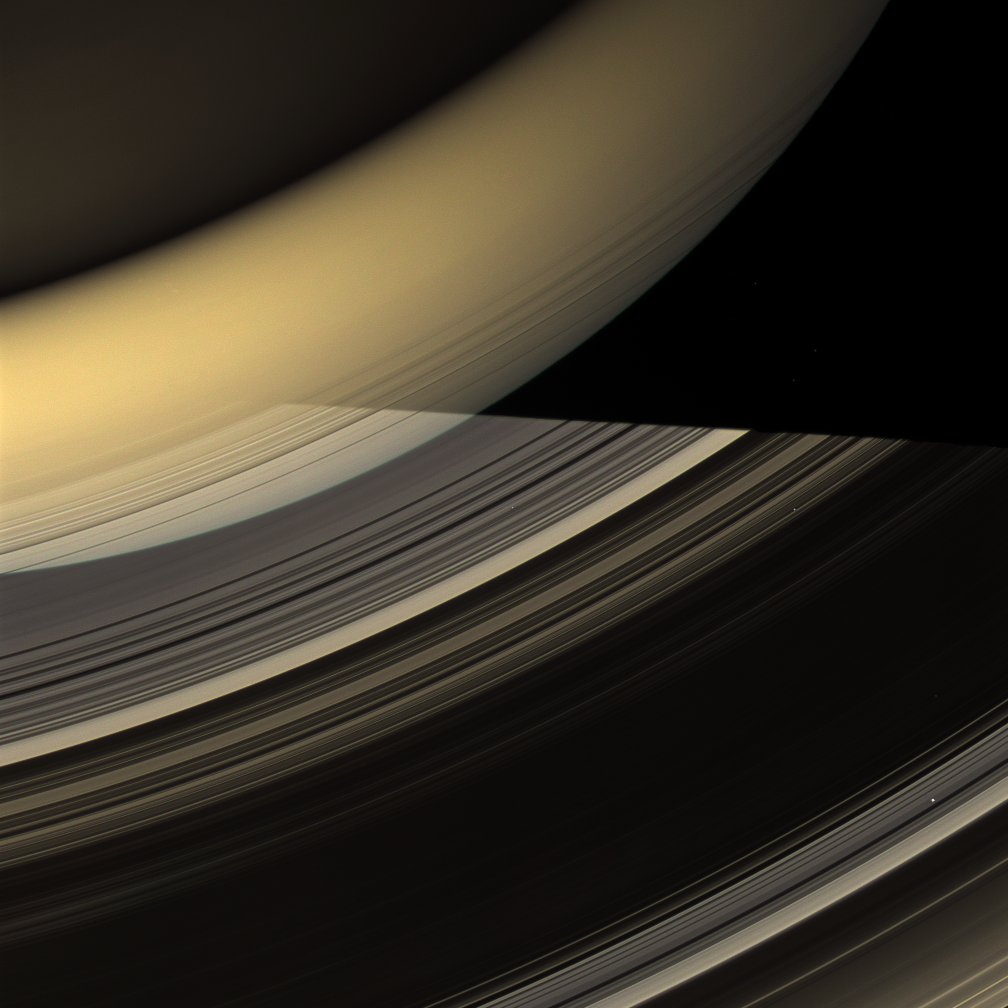

Glorious View

Rays of light from the sun have taken many different paths to compose this glorious image of Saturn and its rings.

This view looks toward the unilluminated (north) side of the rings and, at the top of the image, the night side of Saturn. Sunlight has been reflected off the illuminated side of the rings to light the planet’s southern hemisphere, seen here as a bright band of yellow-orange. The northern hemisphere, in the top left corner of the image, is dimly lit by light diffusely scattered through the rings. The planet’s shadow cuts across the rings, but light reflected off the southern hemisphere backlights parts of the C ring, making them visible in silhouette. A similar lighting arrangement can be seen in PIA10476.

Bright points of light in the image are stars occulted by the rings.

This view looks toward the unilluminated side of the rings from about 41 degrees above the ringplane. Images taken using red, green and blue spectral filters were combined to create this natural color view. The images were acquired with the Cassini spacecraft wide-angle camera on March 20, 2009 at a distance of approximately 892,000 kilometers (554,000 miles) from Saturn. Image scale is 50 kilometers (31 miles) per pixel.

The Cassini-Huygens mission is a cooperative project of NASA, the European Space Agency and the Italian Space Agency. The Jet Propulsion Laboratory, a division of the California Institute of Technology in Pasadena, manages the mission for NASA’s Science Mission Directorate, Washington, D.C. The Cassini orbiter and its two onboard cameras were designed, developed and assembled at JPL. The imaging operations center is based at the Space Science Institute in Boulder, Colo.

Credit: NASA/JPL/Space Science Institute